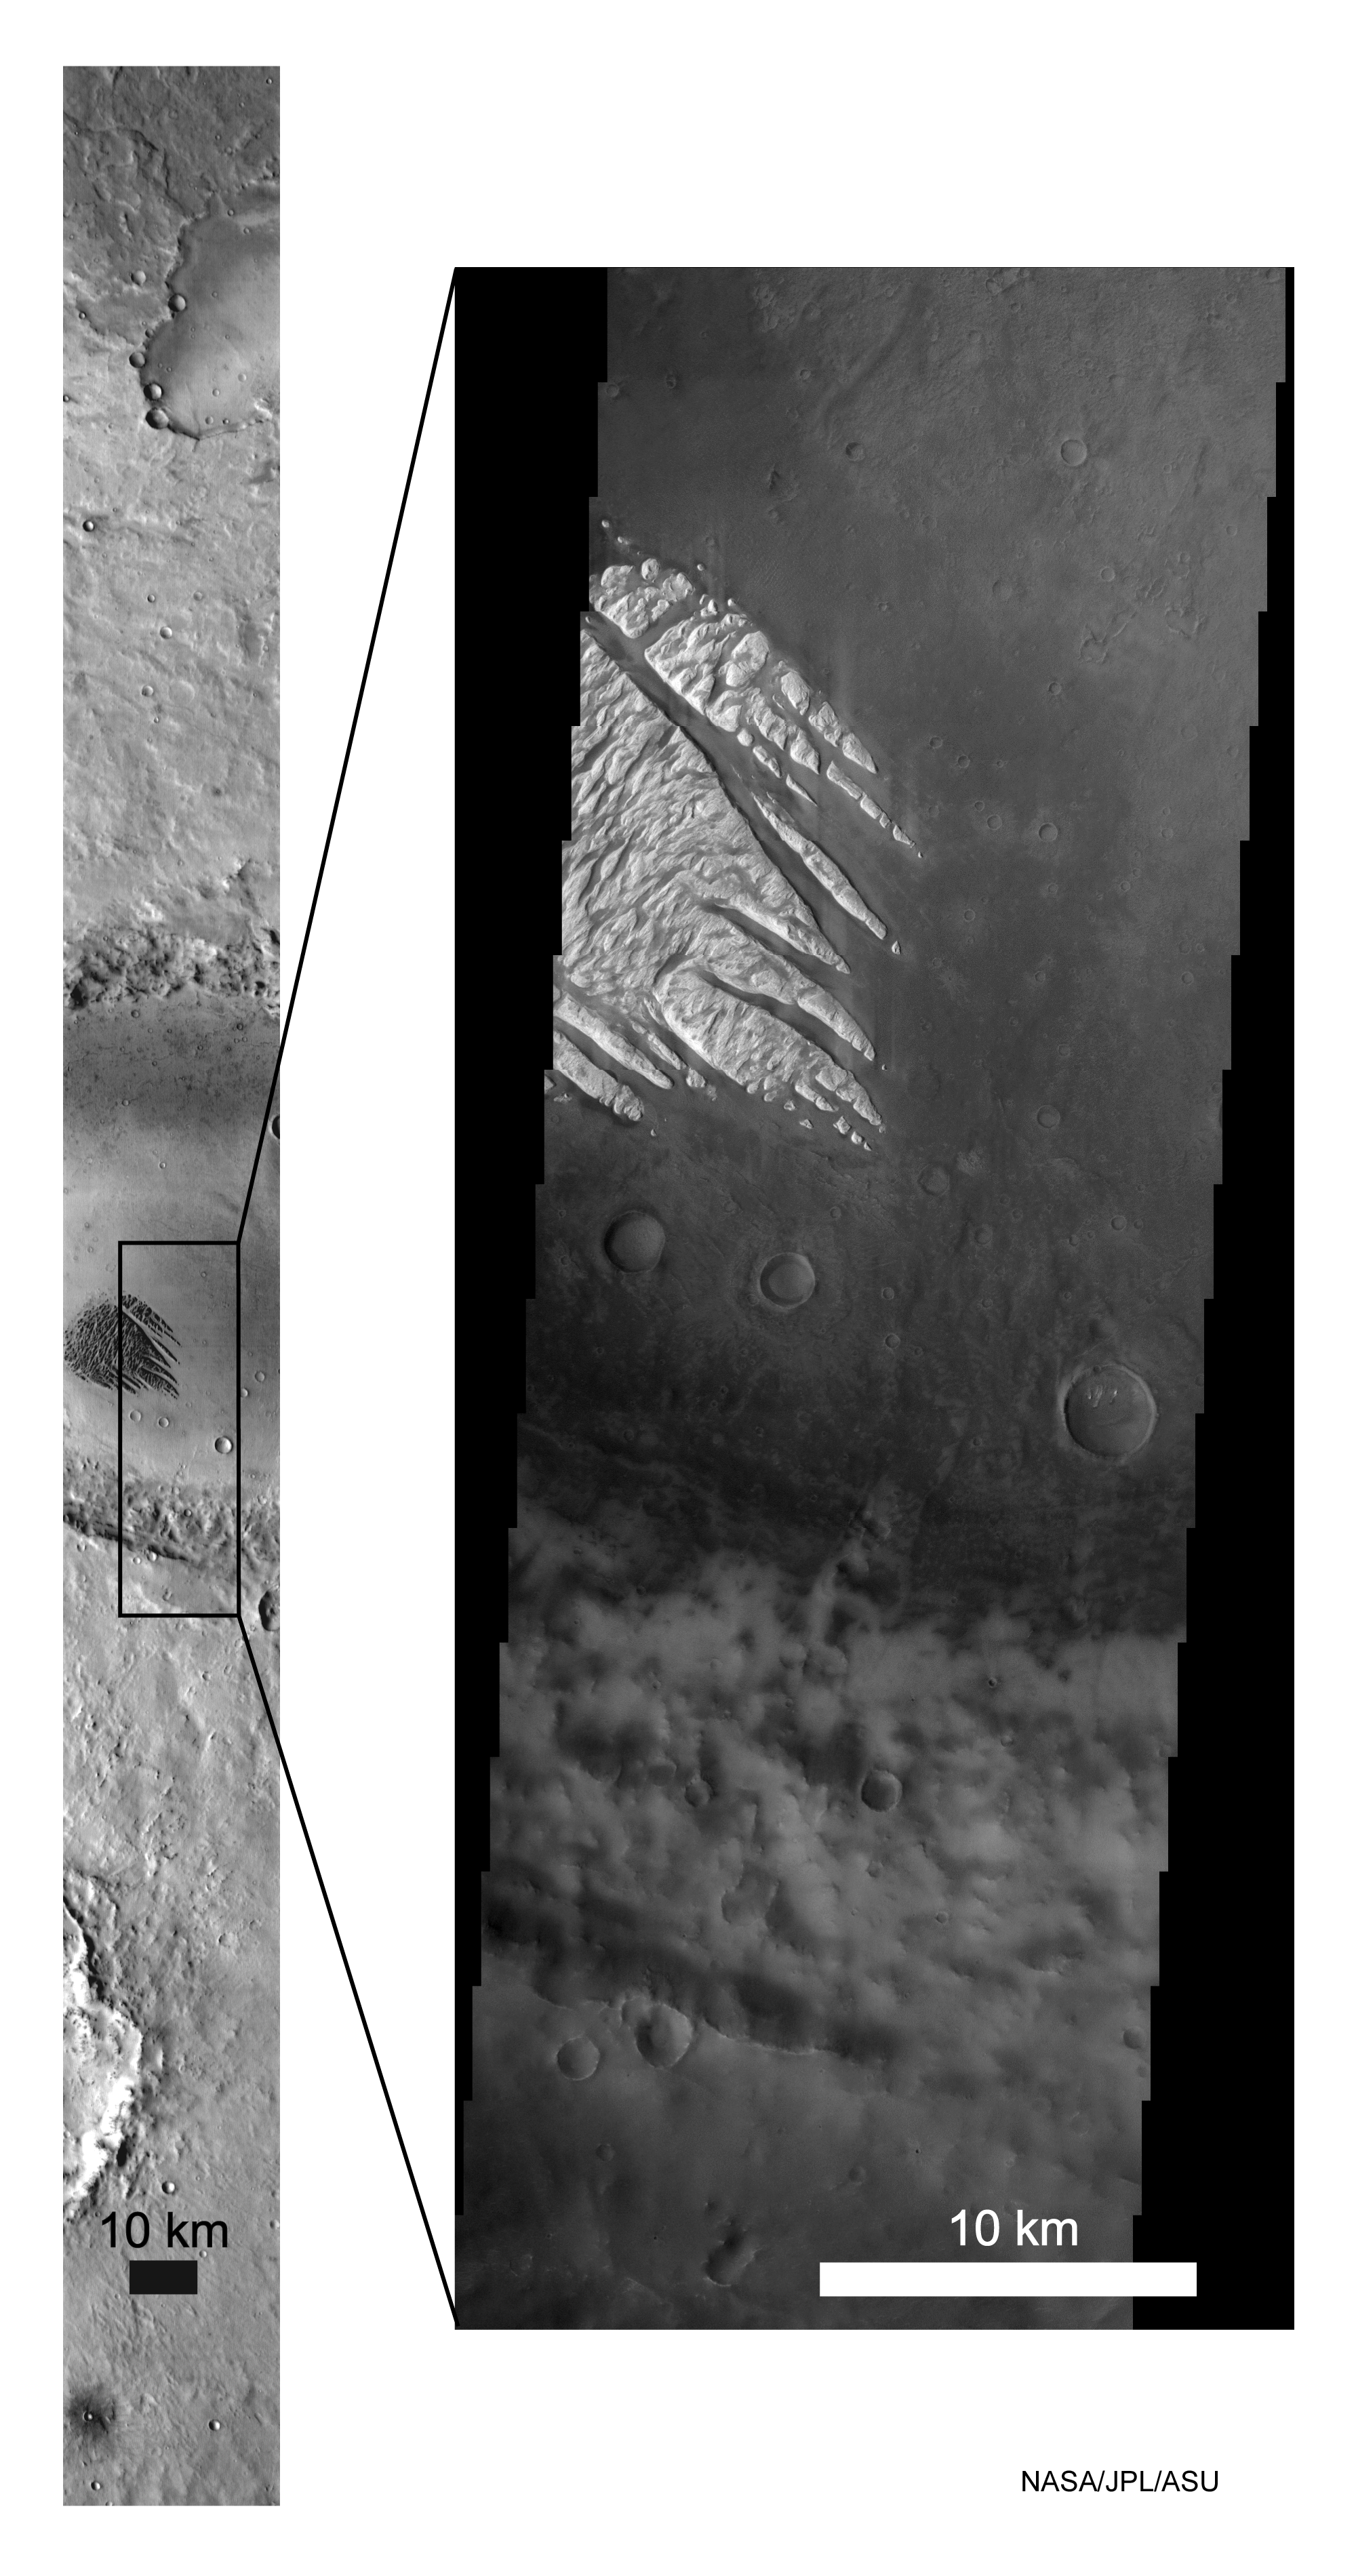

Odyssey/White Rock

These Mars Odyssey images show the “White Rock” feature on Mars in both infrared (left) and visible (right) wavelengths. The images were acquired simultaneously on March 11, 2002. The box shows where the visible image is located in the infrared image. “White Rock” is the unofficial name for this unusual landform that was first observed during the Mariner 9 mission in the early 1970’s. The variations in brightness in the infrared image are due to differences in surface temperature, where dark is cool and bright is warm. The dramatic differences between the infrared and visible views of White Rock are the result of solar heating. The relatively bright surfaces observed at visible wavelengths reflect more solar energy than the darker surfaces, allowing them to stay cooler and thus they appear dark in the infrared image. The new thermal emission imaging system data will help to address the long standing question of whether the White Rock deposit was produced in an ancient crater lake or by dry processes of volcanic or wind deposition. The infrared image has a resolution of 100 meters (328 feet) per pixel and is 32 kilometers (20 miles) wide. The visible image has a resolution of 18 meters per pixel and is approximately 18 kilometers (11 miles) wide. The images are centered at 8.2 degrees south latitude and 24.9 degrees east longitude.

NASA’s Jet Propulsion Laboratory manages the 2001 Mars Odyssey mission for NASA’s Office of Space Science, Washington, D.C. The Thermal Emission Imaging System was developed by Arizona State University, Tempe, in collaboration with Raytheon Santa Barbara Remote Sensing. Lockheed Martin Astronautics, Denver, is the prime contractor for the Odyssey project, and developed and built the orbiter. Mission operations are conducted jointly from Lockheed Martin and from JPL, a division of the California Institute of Technology in Pasadena.

Credit: NASA/JPL/Arizona State University